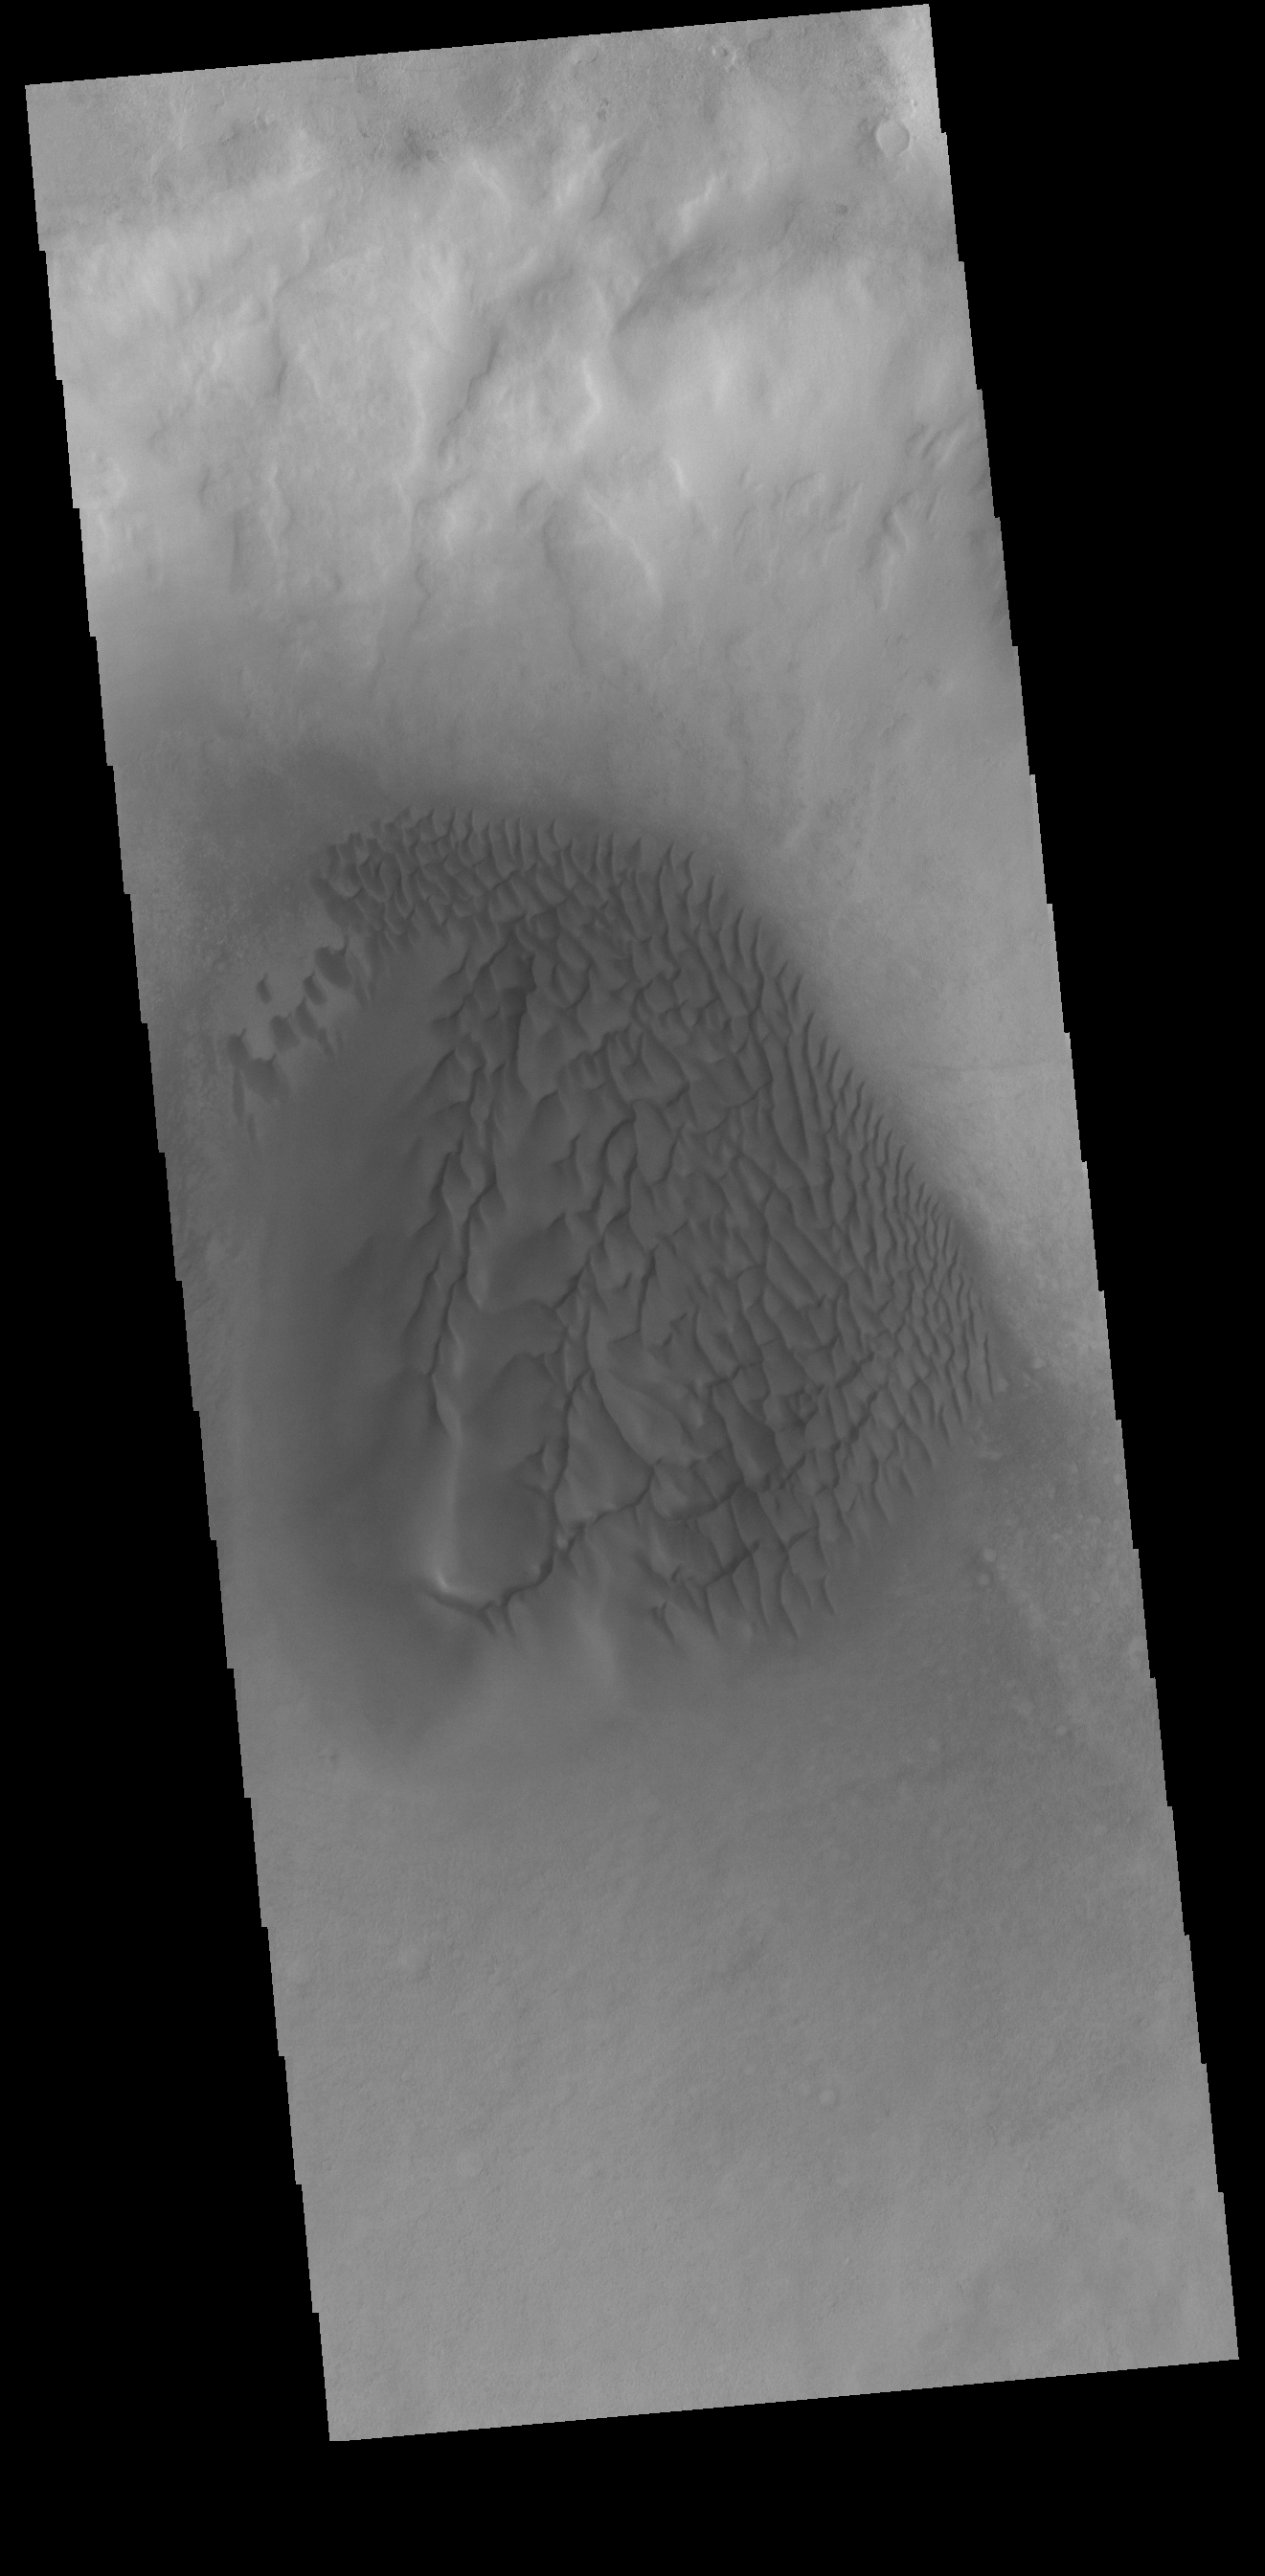

Crater Dunes

Today’s VIS image shows a dune field on the floor of an unnamed crater in Noachis Terra.

Credit: NASA/JPL-Caltech/ASU